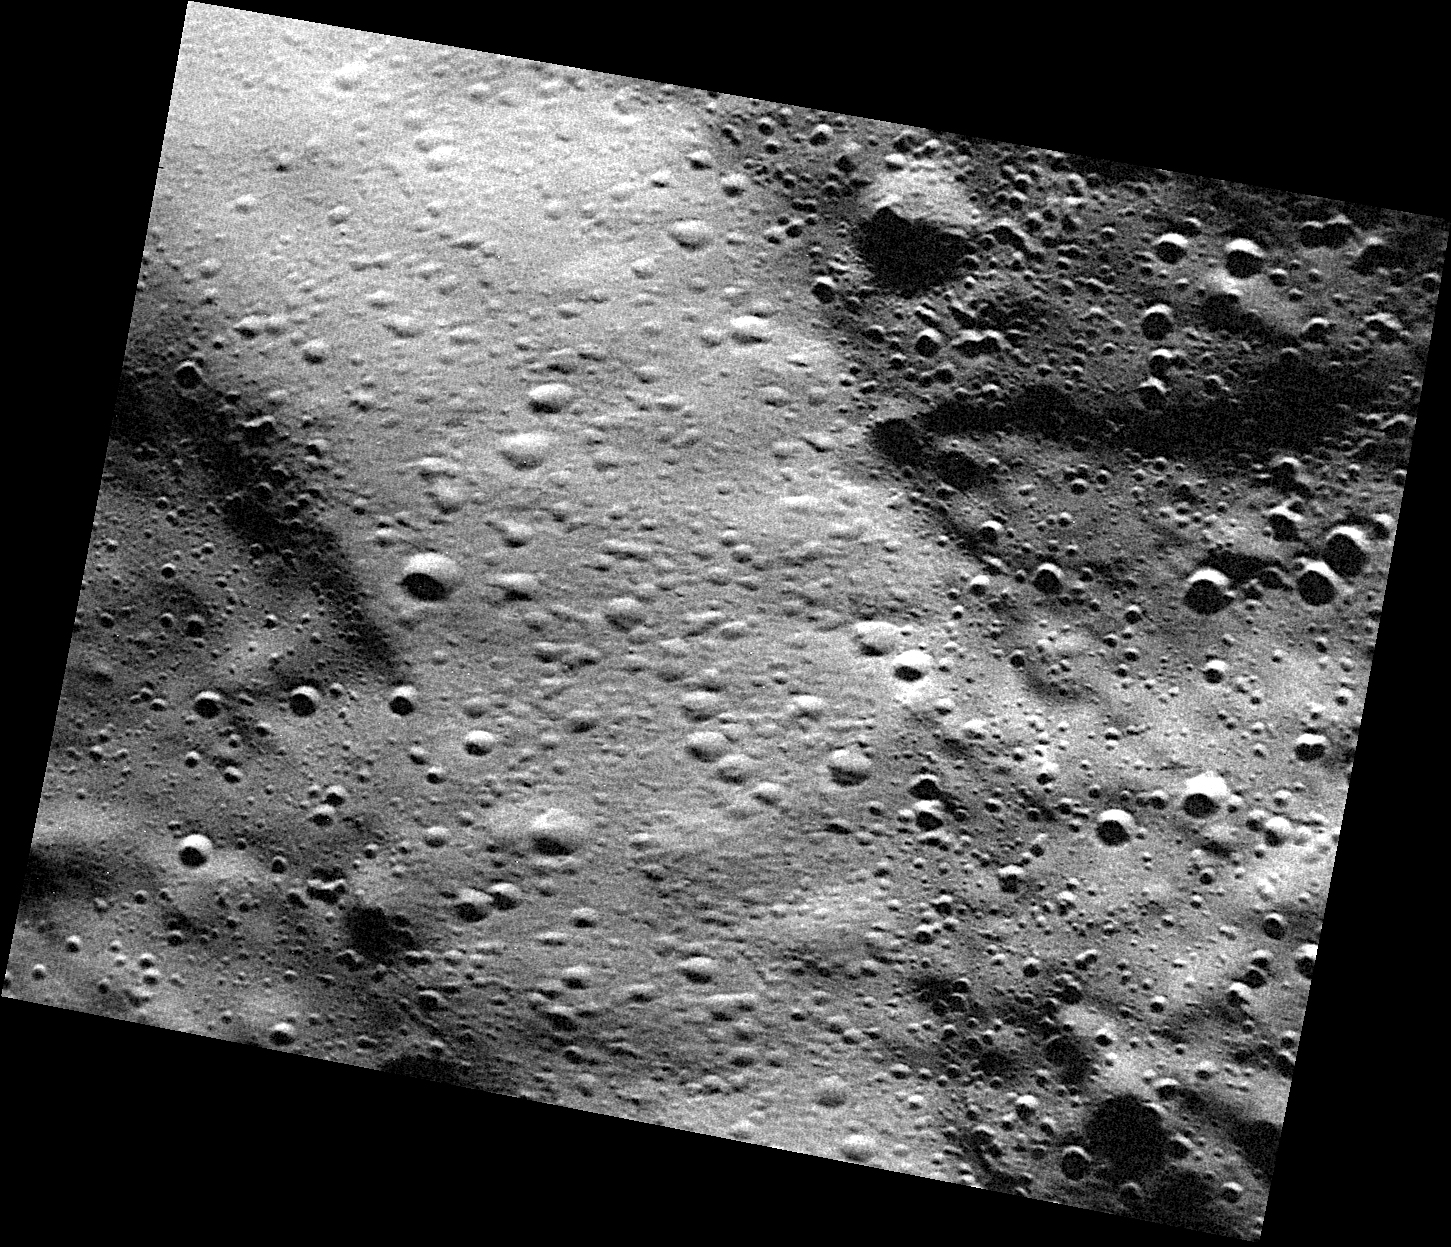

Purcell and the Wall

Running diagonally across today’s image, from the upper left to the lower right, is a wall of an ancient crater that encompasses the crater Purcell. Purcell and the larger crater are both ancient, as evidenced by the numerous small craters that cover them, including their walls. This high-resolution image reveals how the small craters that formed on the wall display some differences from those formed on the more level neighboring surfaces.

This image was acquired as part of the MDIS low-altitude imaging campaign. During MESSENGER’s second extended mission, the spacecraft makes a progressively closer approach to Mercury’s surface than at any previous point in the mission, enabling the acquisition of high-spatial-resolution data. For spacecraft altitudes below 350 kilometers, NAC images are acquired with pixel scales ranging from 20 meters to as little as 2 meters.

Date acquired: April 11, 2014
Image Mission Elapsed Time (MET): 39535979
Image ID: 6104625
Instrument: Narrow Angle Camera (NAC) of the Mercury Dual Imaging System (MDIS)
Center Latitude: 81.25°
Center Longitude: 212.2° E
Resolution: 9 meters/pixel
Scale: This image is about 13 kilometers (8 miles) across.
Incidence Angle: 81.4°
Emission Angle: 36.3°
Phase Angle: 82.5°

The MESSENGER spacecraft is the first ever to orbit the planet Mercury, and the spacecraft’s seven scientific instruments and radio science investigation are unraveling the history and evolution of the Solar System’s innermost planet. MESSENGER acquired over 150,000 images and extensive other data sets. MESSENGER is capable of continuing orbital operations until early 2015.

For information regarding the use of images, see the MESSENGER image use policy.

Credit: NASA/Johns Hopkins University Applied Physics Laboratory/Carnegie Institution of Washington